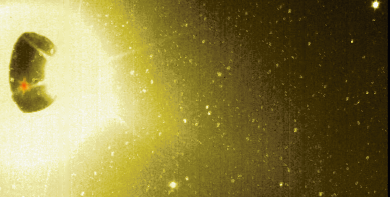

Io’s Sodium Cloud (Clear Filter)

This image of Jupiter’s moon Io and its surrounding sky is shown in false color. It was taken at 5 hours 30 minutes Universal Time on Nov. 9, 1996 by the solid state imaging (CCD) system aboard NASA’s Galileo spacecraft, using a clear filter whose wavelength range was approximately 400 to 1100 nanometers. This picture differs in two main ways from the green-yellow filter image of the same scene which was released yesterday.

First, the sky around Io is brighter, partly because the wider wavelength range of the clear filter lets in more scattered light from Io’s illuminated crescent and from Prometheus’ sunlit plume. Nonetheless, the overall sky brightness in this frame is comparable to that seen through the green-yellow filter, indicating that even here much of the diffuse sky emission is coming from the wavelength range of the green-yellow filter (i.e., from Io’s Sodium Cloud).

The second major difference is that a quite large roundish spot has appeared in Io’s southern hemisphere. This spot — which has been colored red — corresponds to thermal emission from the volcano Pele. The green-yellow filter image bears a much smaller trace of this emission because the clear filter is far more sensitive to those relatively long wavelengths where thermal emission is strongest.

The Jet Propulsion Laboratory, Pasadena, CA manages the mission for NASA’s Office of Space Science, Washington, DC.

Credit: NASA/JPL